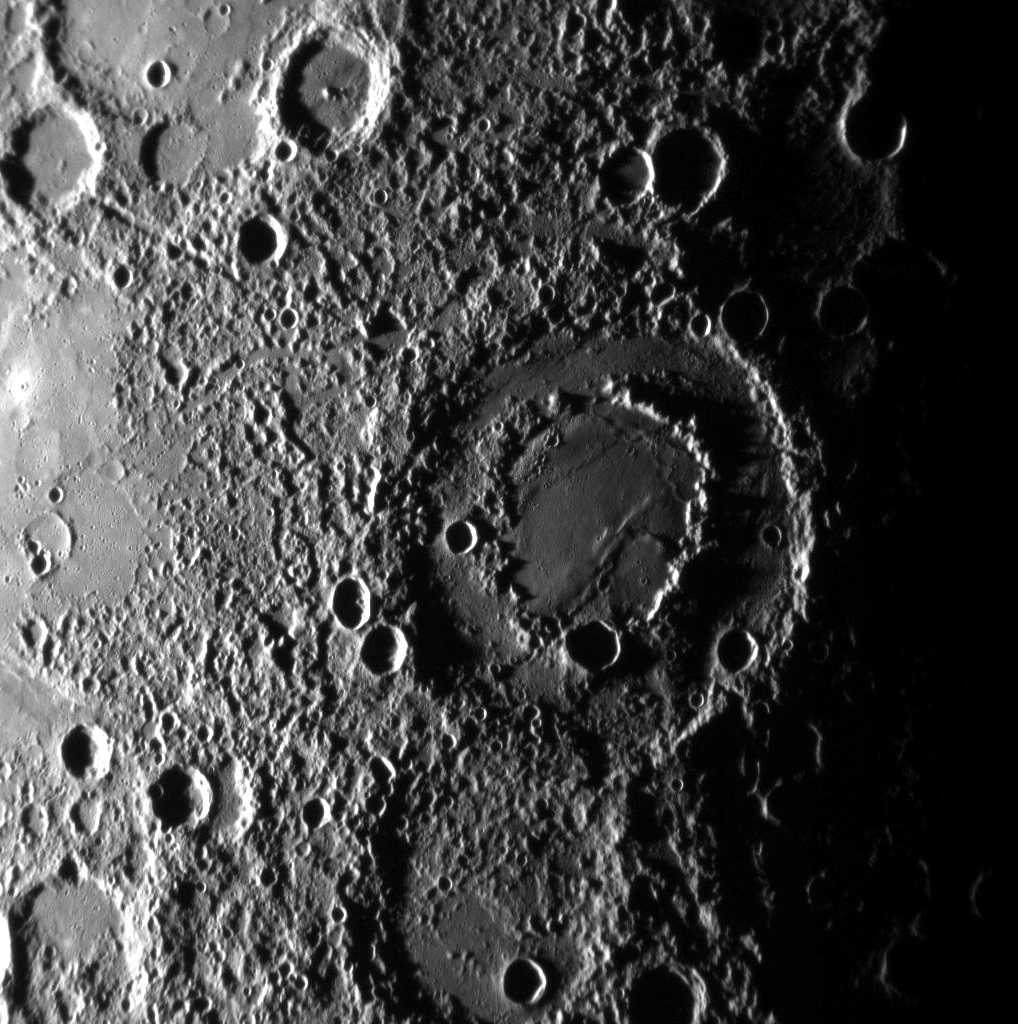

Seeing Double?

This image shows a double-ring impact basin, with another large impact crater on its south-southwestern side. Double-ring basins are formed naturally when a large meteoroid strikes the surface of a rocky planet. Smaller, more recent impacts also formed comparatively fresh craters across the entire surface visible in this image. The floor within the inner or peak ring appears to be smoother than the floor between the peak ring and the outer rim, possibly the result of lava flows that partially flooded the basin some time after impact.

This image and caption were prepared by MESSENGER Educator Fellows Christina Dorr (Hilliard City School District, Hilliard, OH) and Julie Taylor (Adelanto School District, Adelanto, CA). For more information on the MESSENGER Educator Fellows program, click here.

Date Acquired: September 29, 2009
Image Mission Elapsed Time (MET): 162744214
Instrument: Narrow Angle Camera (NAC) of the Mercury Dual Imaging System (MDIS)
Resolution: 400 meters/pixel (0.25 mile/pixel)
Scale: The double-ring basin is approximately 160 kilometers in diameter (100 miles)
Spacecraft Altitude: 15,400 kilometers (9,600 miles)

These images are from MESSENGER, a NASA Discovery mission to conduct the first orbital study of the innermost planet, Mercury. For information regarding the use of images, see the MESSENGER image use policy.

Credit: NASA/Johns Hopkins University Applied Physics Laboratory/Carnegie Institution of Washington